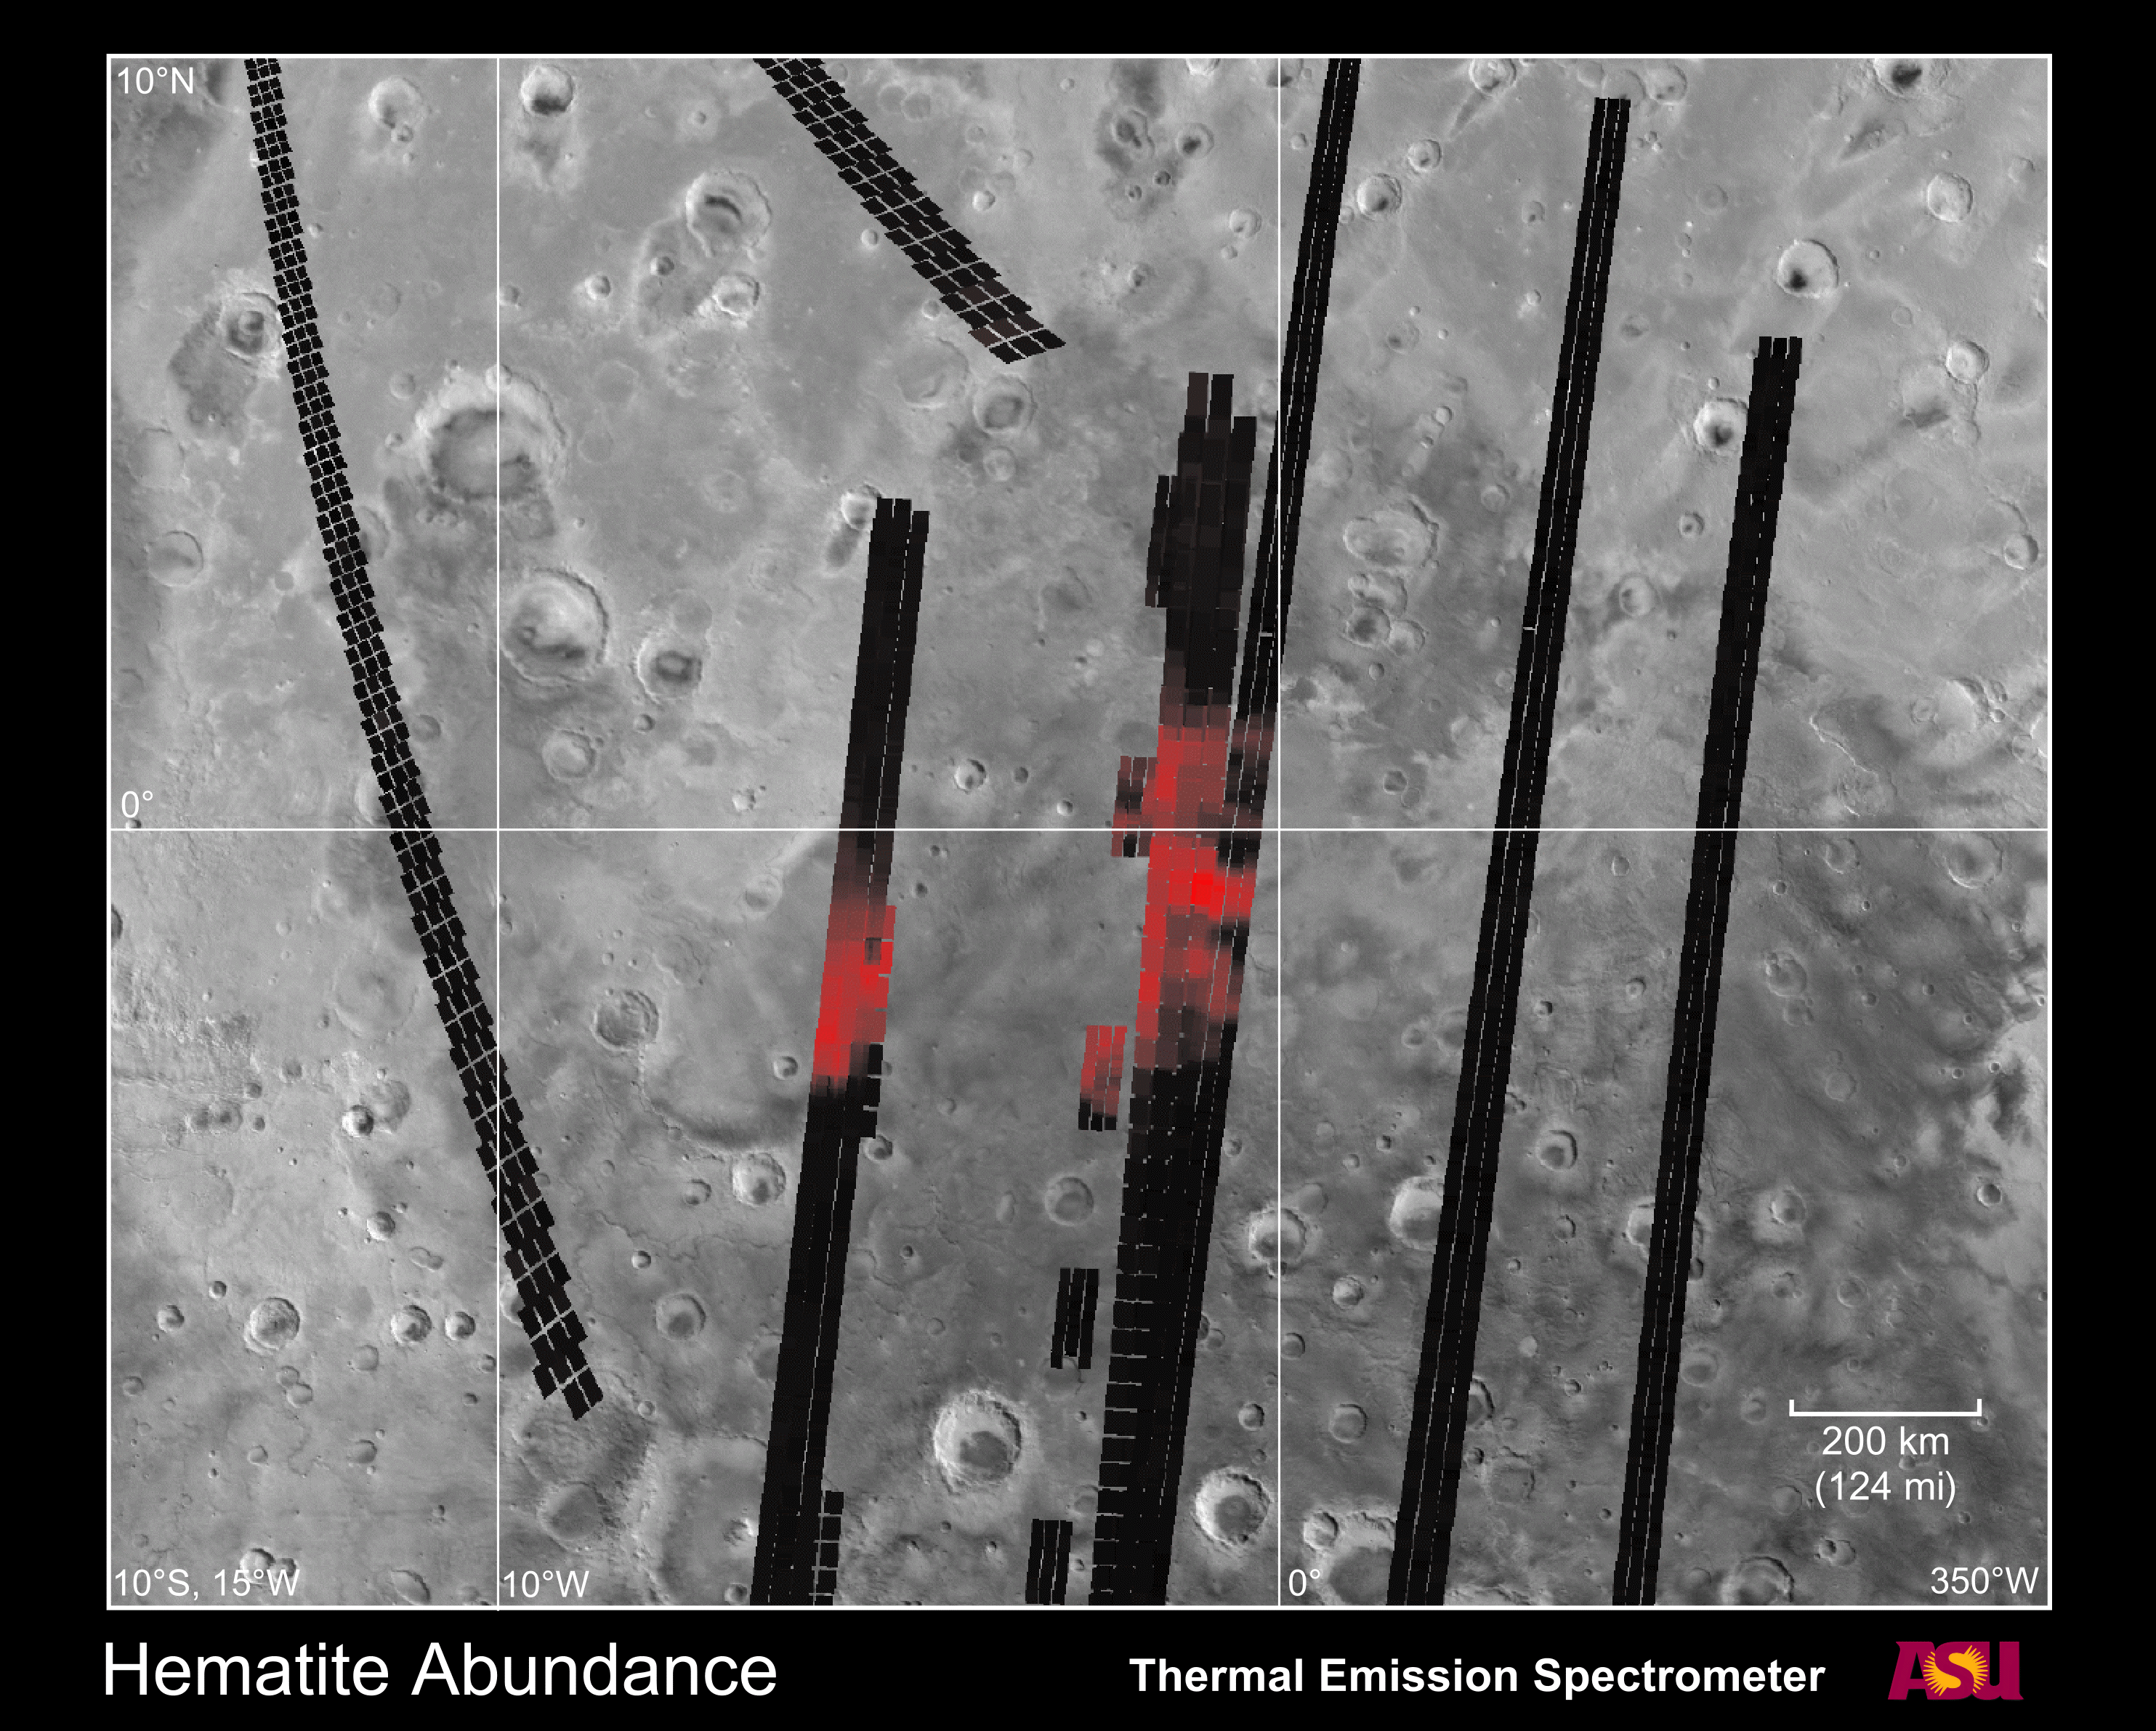

Hematite Abundance on Martian Surface

This figure shows the concentration of hematite measured by the Mars Global Surveyor Thermal Emission Spectrometer (TES) instrument. The abundance of hematite is shown in red, with increasing brightness indicating increasing hematite abundance. The location and size of the individual TES observations on the surface are indicated by the individual squares. Black squares indicate observations with no detectable hematite. Data from 11 separate orbits acquired between Nov. 22, 1997 and April 25, 1998 are shown in this image. The TES data are superimposed on a Viking photomosaic for context. The image extends from 10 S to 10 N latitude and 350 W to 15 W longitude, covering an area 1500 km (940 miles) in longitude by 1200 km (750 miles) in latitude.

The TES instrument was built by Santa Barbara Remote Sensing and is operated by Philip R. Christensen, of Arizona State University, Tempe, AZ. The MGS mission is managed for NASA by the Jet Propulsion Laboratory, Pasadena CA.

Credit: NASA/JPL/ASU